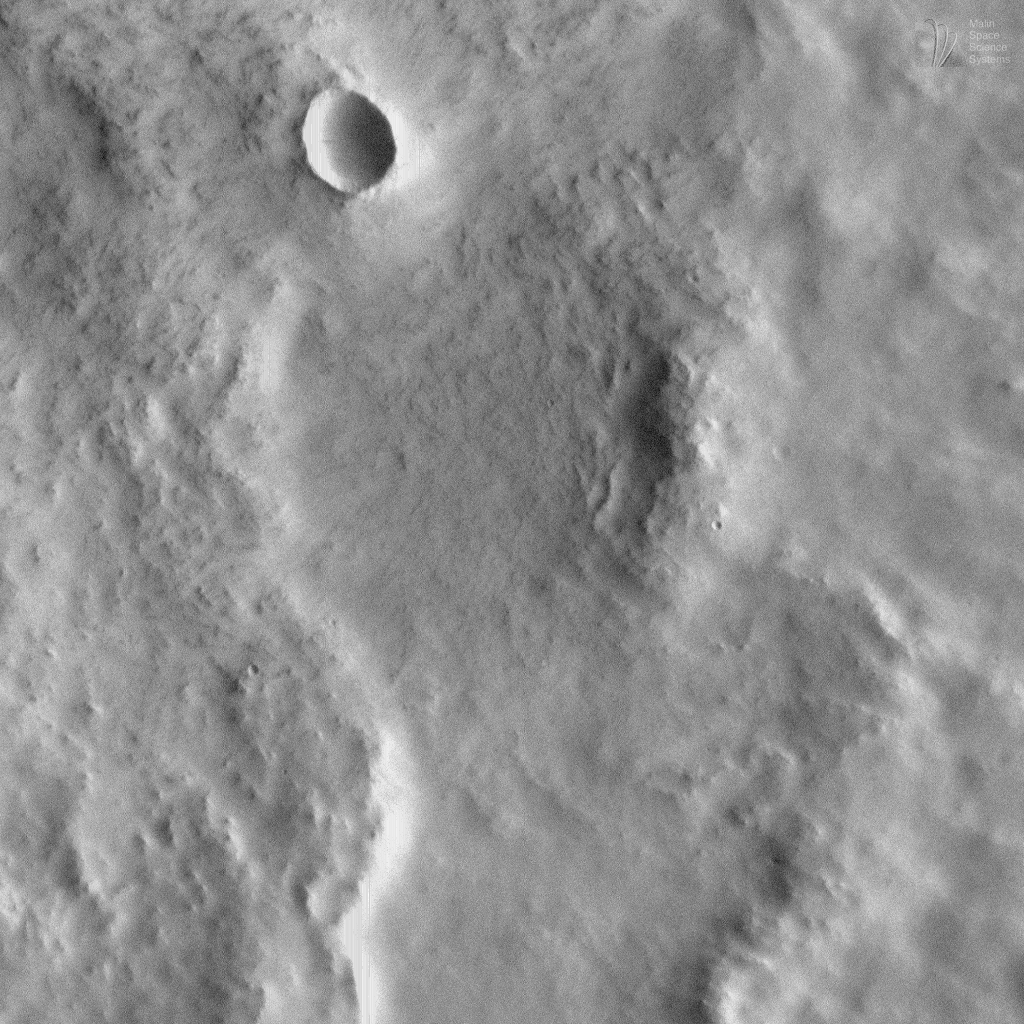

Fluidized Crater Ejecta Deposit

The Mars Orbiter Camera (MOC) onboard the Mars Global Surveyor (MGS) spacecraft continued to obtain high resolution images of the red planet into August 1998. At this time, each ground track (the portion of Mars available for MOC imaging on a given orbit) covers areas from about 40°N on the late afternoon side of the planet, up over the sunlit north polar cap, and down the early morning side of Mars to about 20°N latitude. Early morning and late afternoon views provide good shadowing to reveal subtle details on the martian surface. Views of Mars with such excellent lighting conditions will not be seen by MOC once MGS’s Science Phasing Orbits end in mid-September 1998.

The image shown here, MOC image 47903, was targeted on Friday afternoon (PDT), August 7, 1998. This picture of ejecta from a nameless 9.1 kilometer (5.7 mile)-diameter crater was designed to take full advantage of the present lighting conditions. When the image was taken (around 5:38 p.m. (PDT) on Saturday, August 8, 1998), the Sun had just risen and was only about 6° above the eastern horizon. With the Sun so low in the local sky, the contrast between sunlit and shadowed surfaces allowed new, subtle details to be revealed on the surface of the crater ejecta deposit.

The crater shown here has ejecta of a type that was first identified in Mariner 9 and Viking Orbiter images as “fluidized” ejecta. Ejecta is the material that is thrown out from the crater during the explosion that results when a meteor–piece of a comet or asteroid–collides with the planet. Fluidized ejecta is characterized by its lobate appearance, and sometimes by the presence of a ridge along the margin of the ejecta deposit. In the case of the crater shown here, there are two ridges that encircle the crater ejecta–this type of ejecta deposit is sometimes called a double-lobe rampart deposit. The MOC image shows that this particular crater also has “normal” ejecta that occurs out on the plains, beyond the outermost ridge of the main, fluidized ejecta deposit.

Fluidized or “rampart” ejecta deposits have long been thought by many Mars scientists to result from an impact into a surface that contains water. The water would have been underground, and could have been frozen or liquid. According to the prevailing model, when the meteor hit, this water was released–along with tons of rock and debris–and the ejecta flowed like mud. Images with resolutions higher than those presently attainable from the 11.6 hr elliptical orbit are needed to see the specific features (such as large boulders “rafted” by the dense mud) that would confirm or refute this model. Such images may be acquired once MGS is in its mapping orbit.

MOC image 47903 was received and processed by the MOC team at Malin Space Science Systems on Monday afternoon (PDT), August 10, 1998. The image center is located at 27.92°N latitude and 184.66°W longitude, in the northern Tartarus Montes region.

Credit: NASA/JPL/Malin Space Science Systems